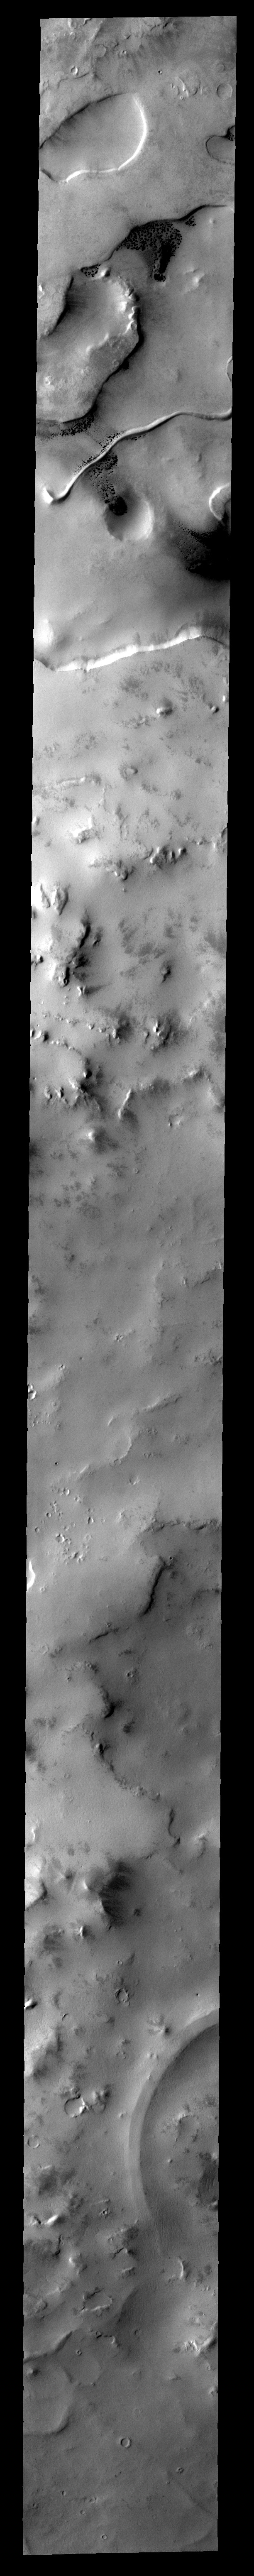

Sinuous Ridge

This sinuous ridge with an abrupt hook-shaped end is located in the south polar region.

Image information: VIS instrument. Latitude -76.5N, Longitude 349.8E. 34 meter/pixel resolution.

Please see the THEMIS Data Citation Note for details on crediting THEMIS images.

Note: this THEMIS visual image has not been radiometrically nor geometrically calibrated for this preliminary release. An empirical correction has been performed to remove instrumental effects. A linear shift has been applied in the cross-track and down-track direction to approximate spacecraft and planetary motion. Fully calibrated and geometrically projected images will be released through the Planetary Data System in accordance with Project policies at a later time.

NASA’s Jet Propulsion Laboratory manages the 2001 Mars Odyssey mission for NASA’s Office of Space Science, Washington, D.C. The Thermal Emission Imaging System (THEMIS) was developed by Arizona State University, Tempe, in collaboration with Raytheon Santa Barbara Remote Sensing. The THEMIS investigation is led by Dr. Philip Christensen at Arizona State University. Lockheed Martin Astronautics, Denver, is the prime contractor for the Odyssey project, and developed and built the orbiter. Mission operations are conducted jointly from Lockheed Martin and from JPL, a division of the California Institute of Technology in Pasadena.

Credit: NASA/JPL/ASU